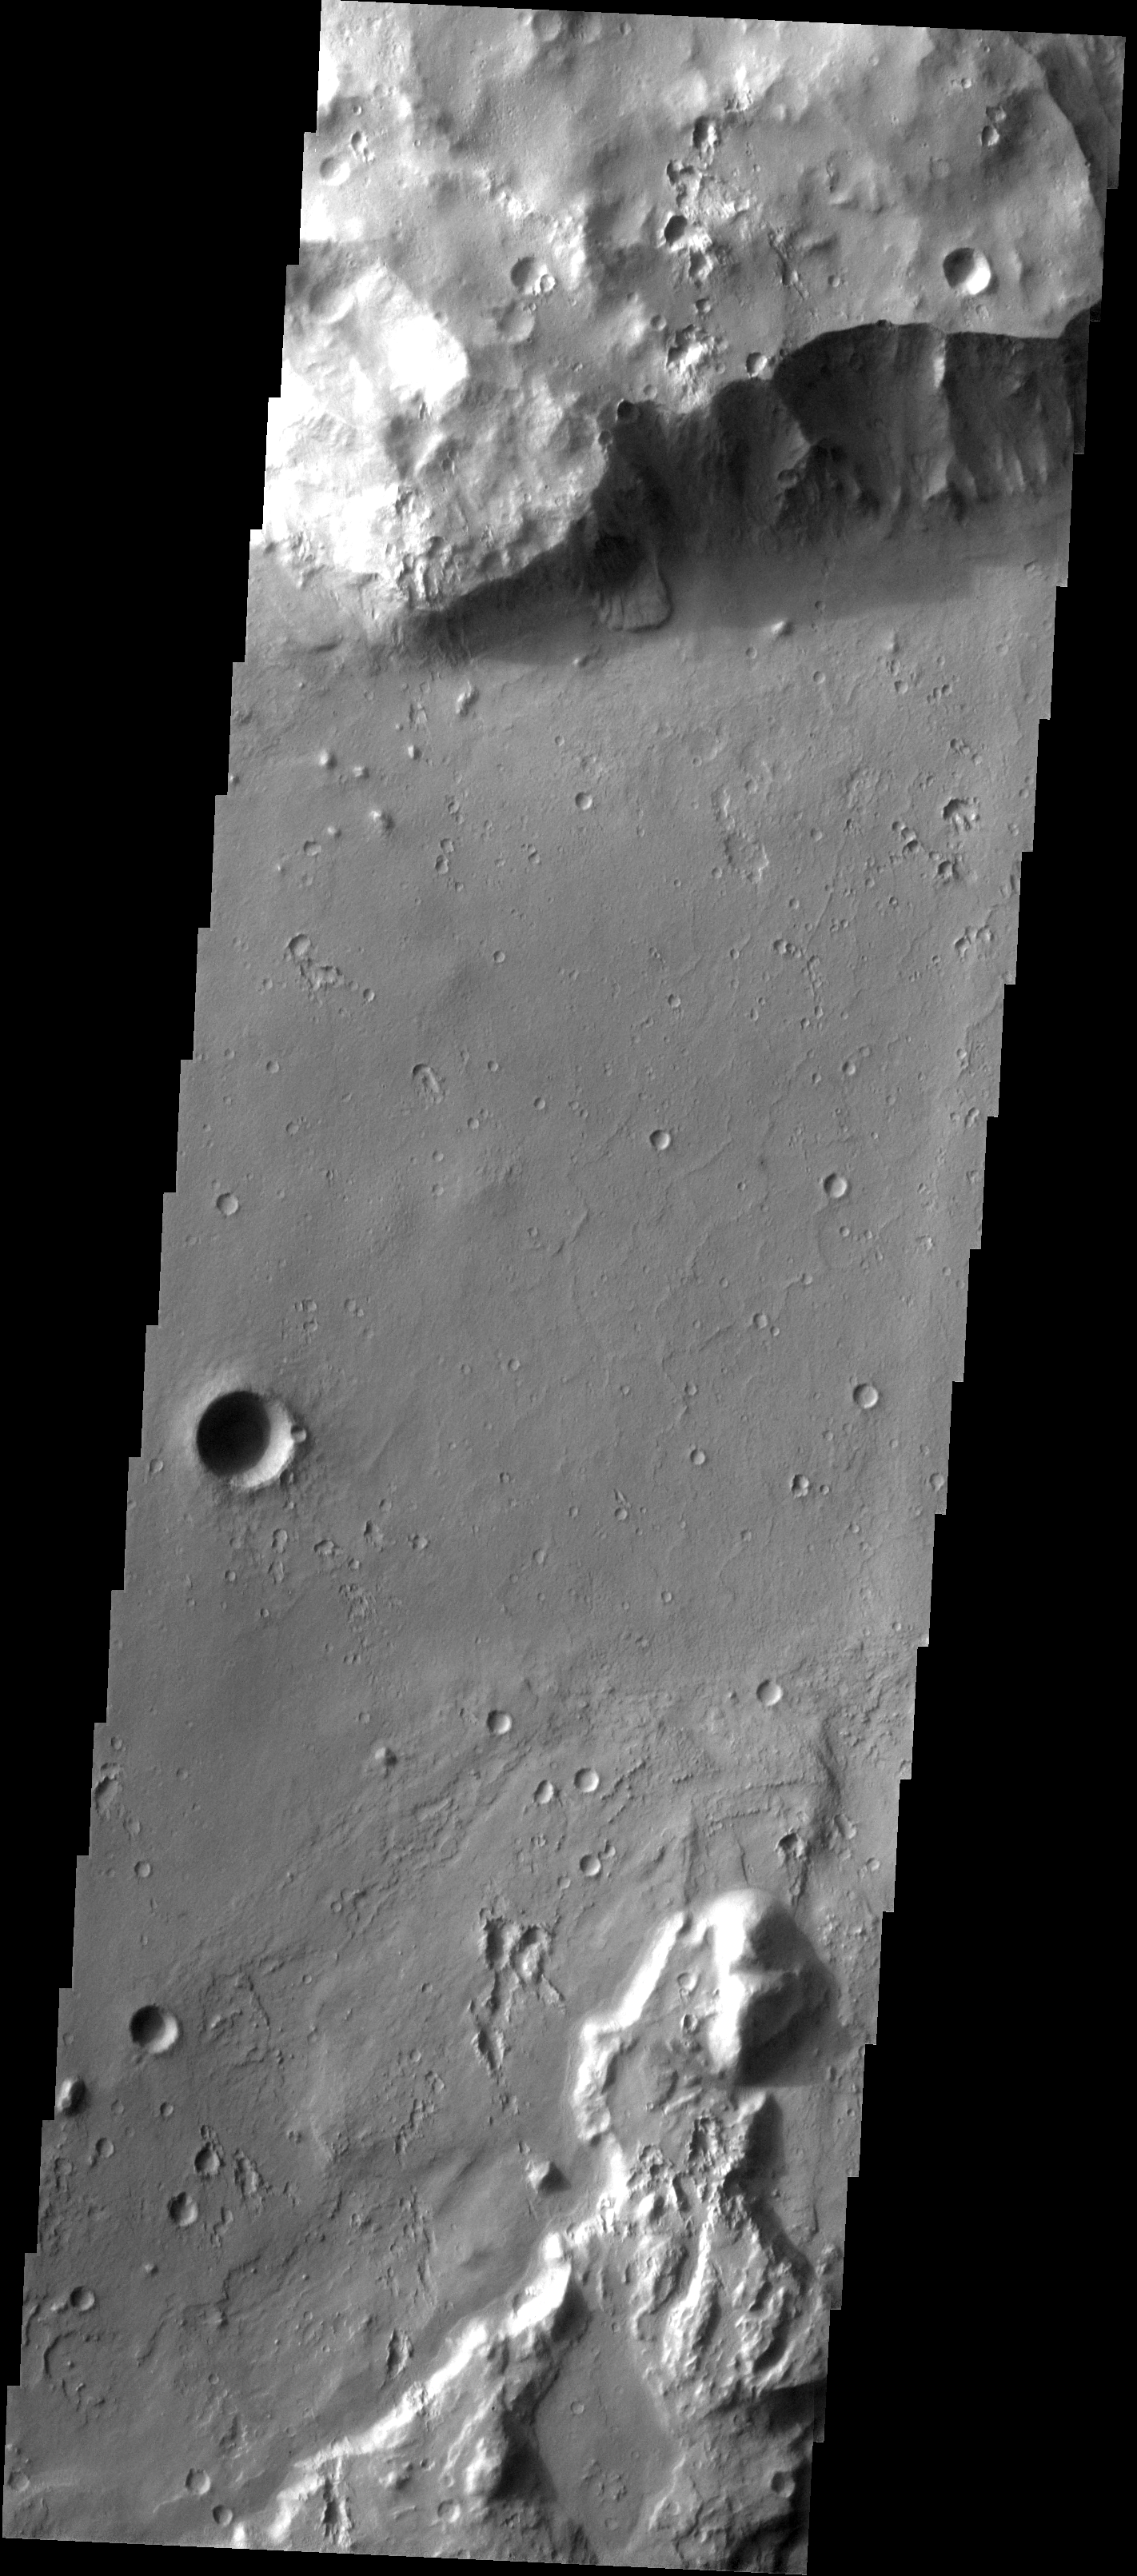

Tiu Vallis

This image shows a small landslide on the northern margin of Tiu Vallis.

Image information: VIS instrument. Latitude 5.5N, Longitude 327.9E. 18 meter/pixel resolution.

Please see the THEMIS Data Citation Note for details on crediting THEMIS images.

Note: this THEMIS visual image has not been radiometrically nor geometrically calibrated for this preliminary release. An empirical correction has been performed to remove instrumental effects. A linear shift has been applied in the cross-track and down-track direction to approximate spacecraft and planetary motion. Fully calibrated and geometrically projected images will be released through the Planetary Data System in accordance with Project policies at a later time.

NASA’s Jet Propulsion Laboratory manages the 2001 Mars Odyssey mission for NASA’s Office of Space Science, Washington, D.C. The Thermal Emission Imaging System (THEMIS) was developed by Arizona State University, Tempe, in collaboration with Raytheon Santa Barbara Remote Sensing. The THEMIS investigation is led by Dr. Philip Christensen at Arizona State University. Lockheed Martin Astronautics, Denver, is the prime contractor for the Odyssey project, and developed and built the orbiter. Mission operations are conducted jointly from Lockheed Martin and from JPL, a division of the California Institute of Technology in Pasadena.

Credit: NASA/JPL/ASU